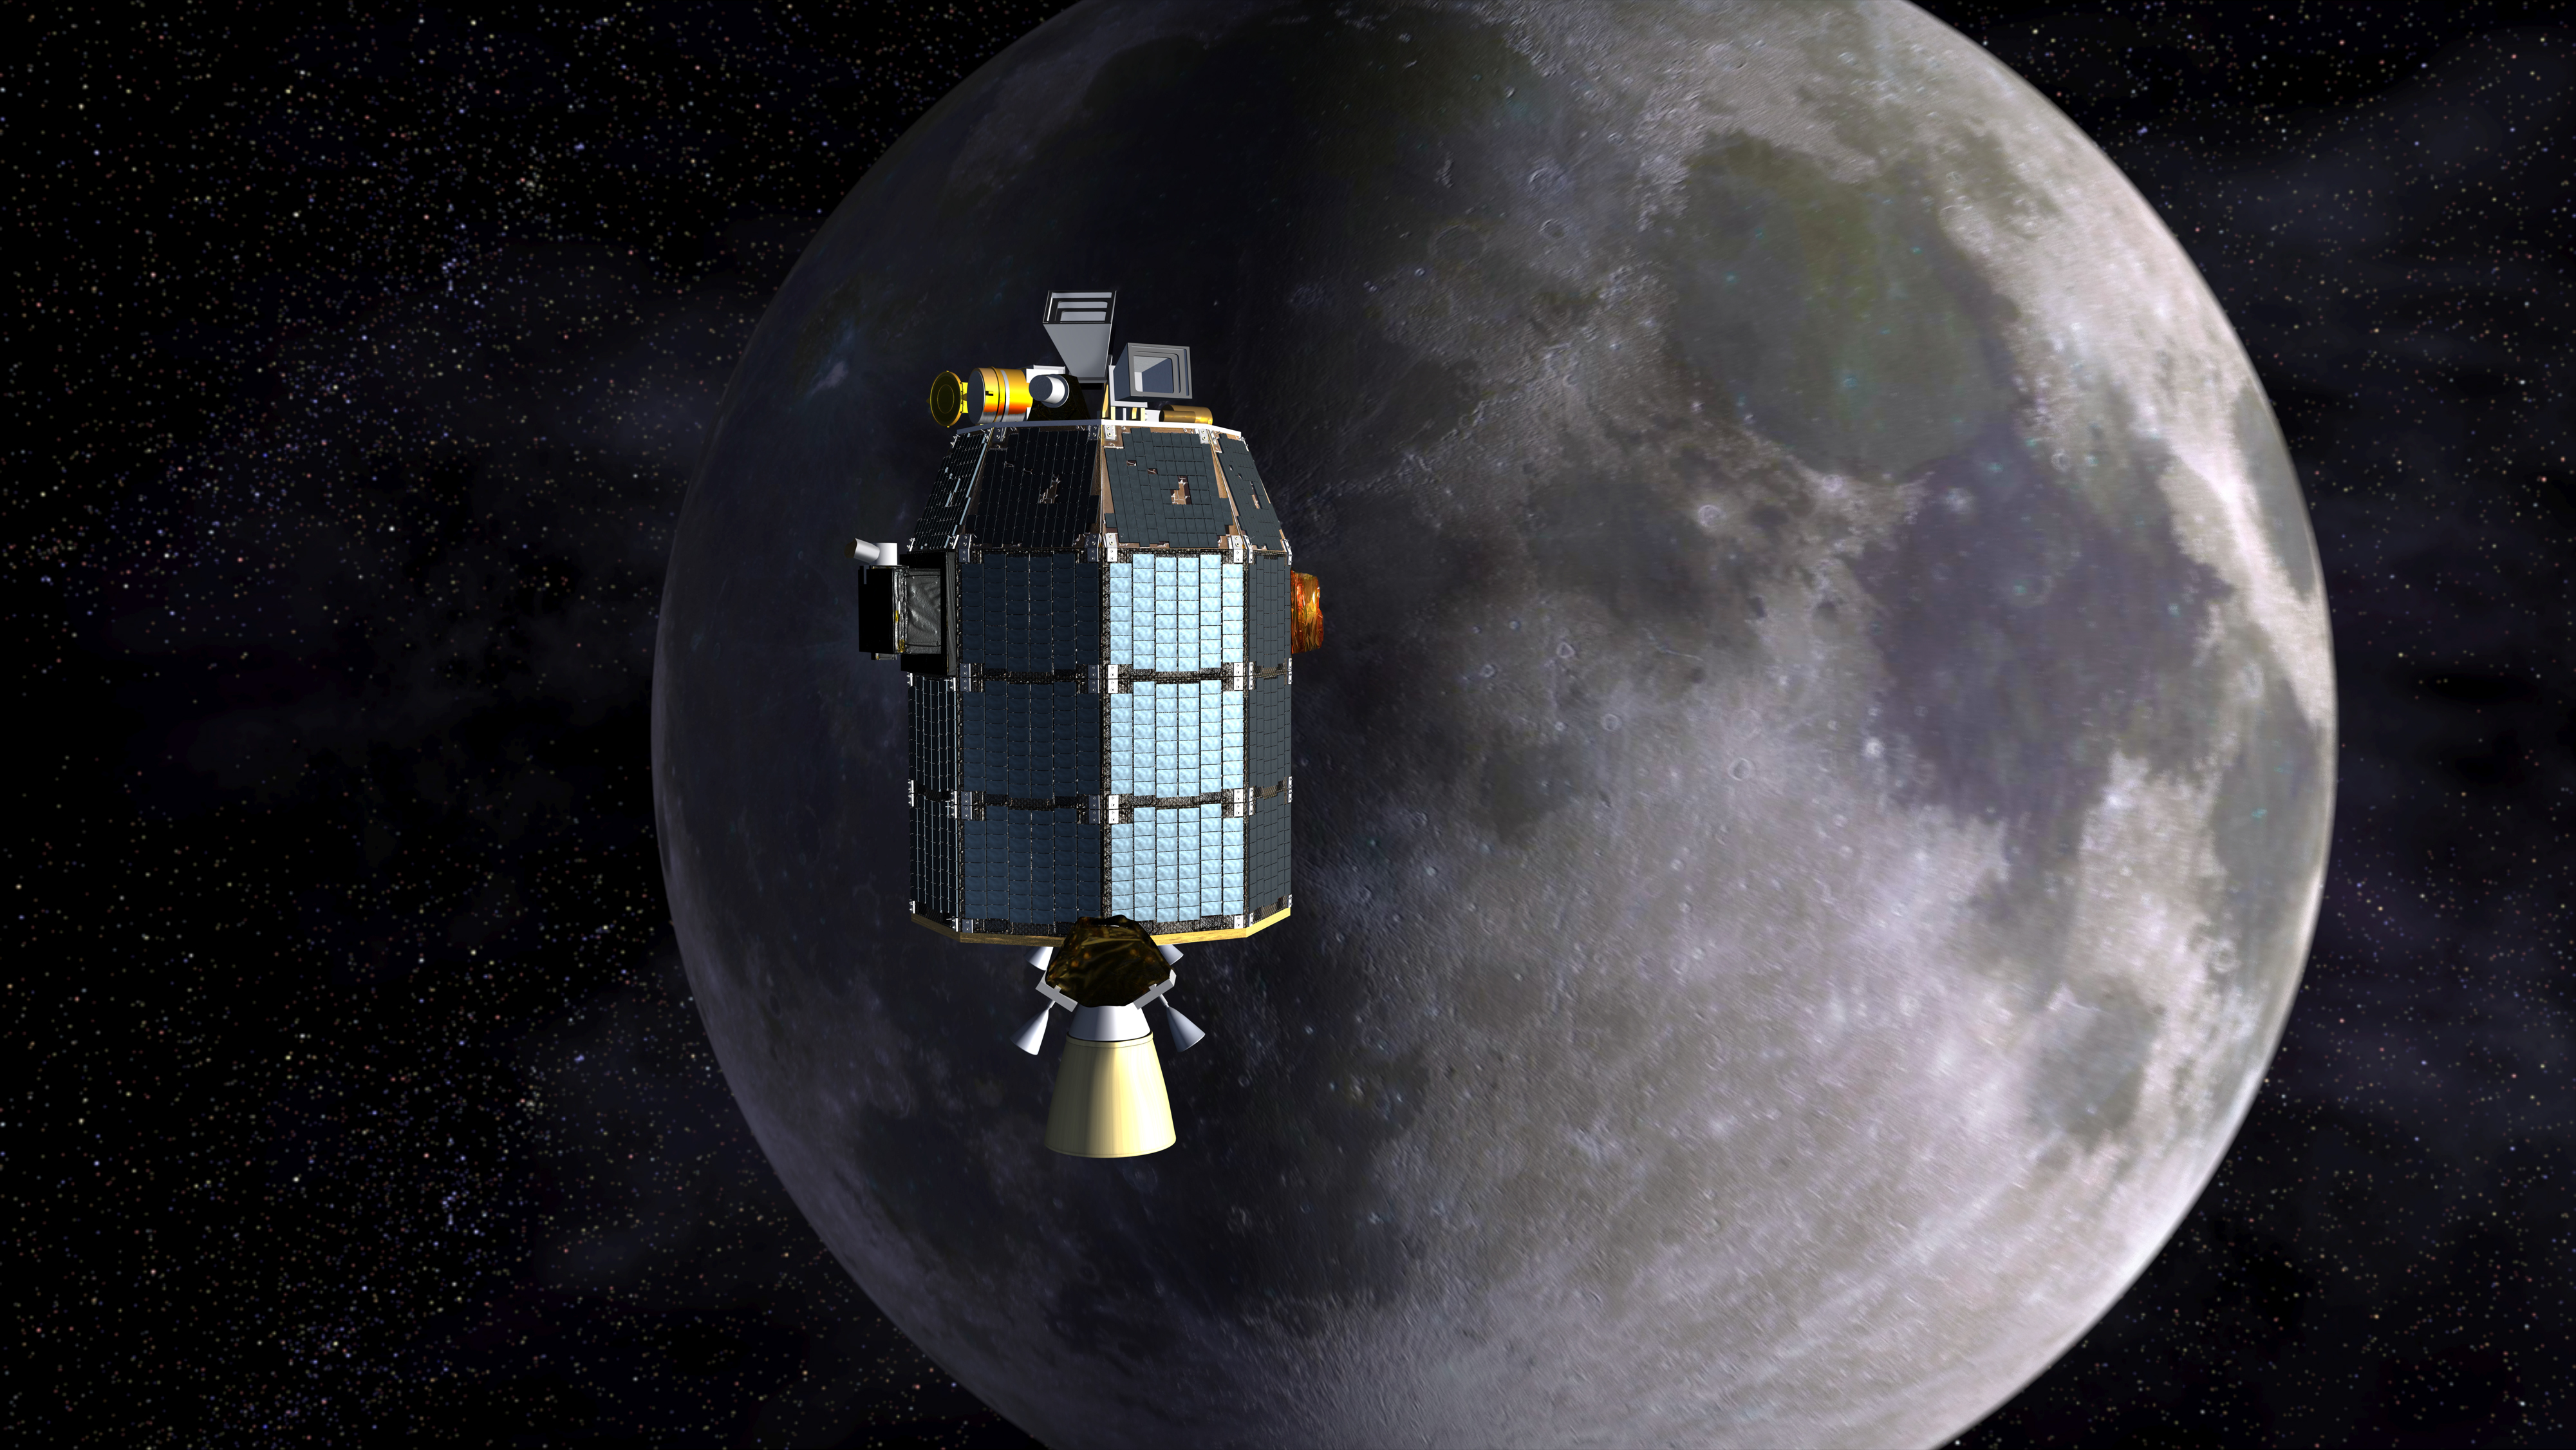

LADEE Approaches Lunar Orbit (Artist’s Concept)

This is an artist’s depiction of NASA’s Lunar Atmosphere and Dust Environment Explorer (LADEE) observatory as it approaches lunar orbit.

Credit: NASA/Ames